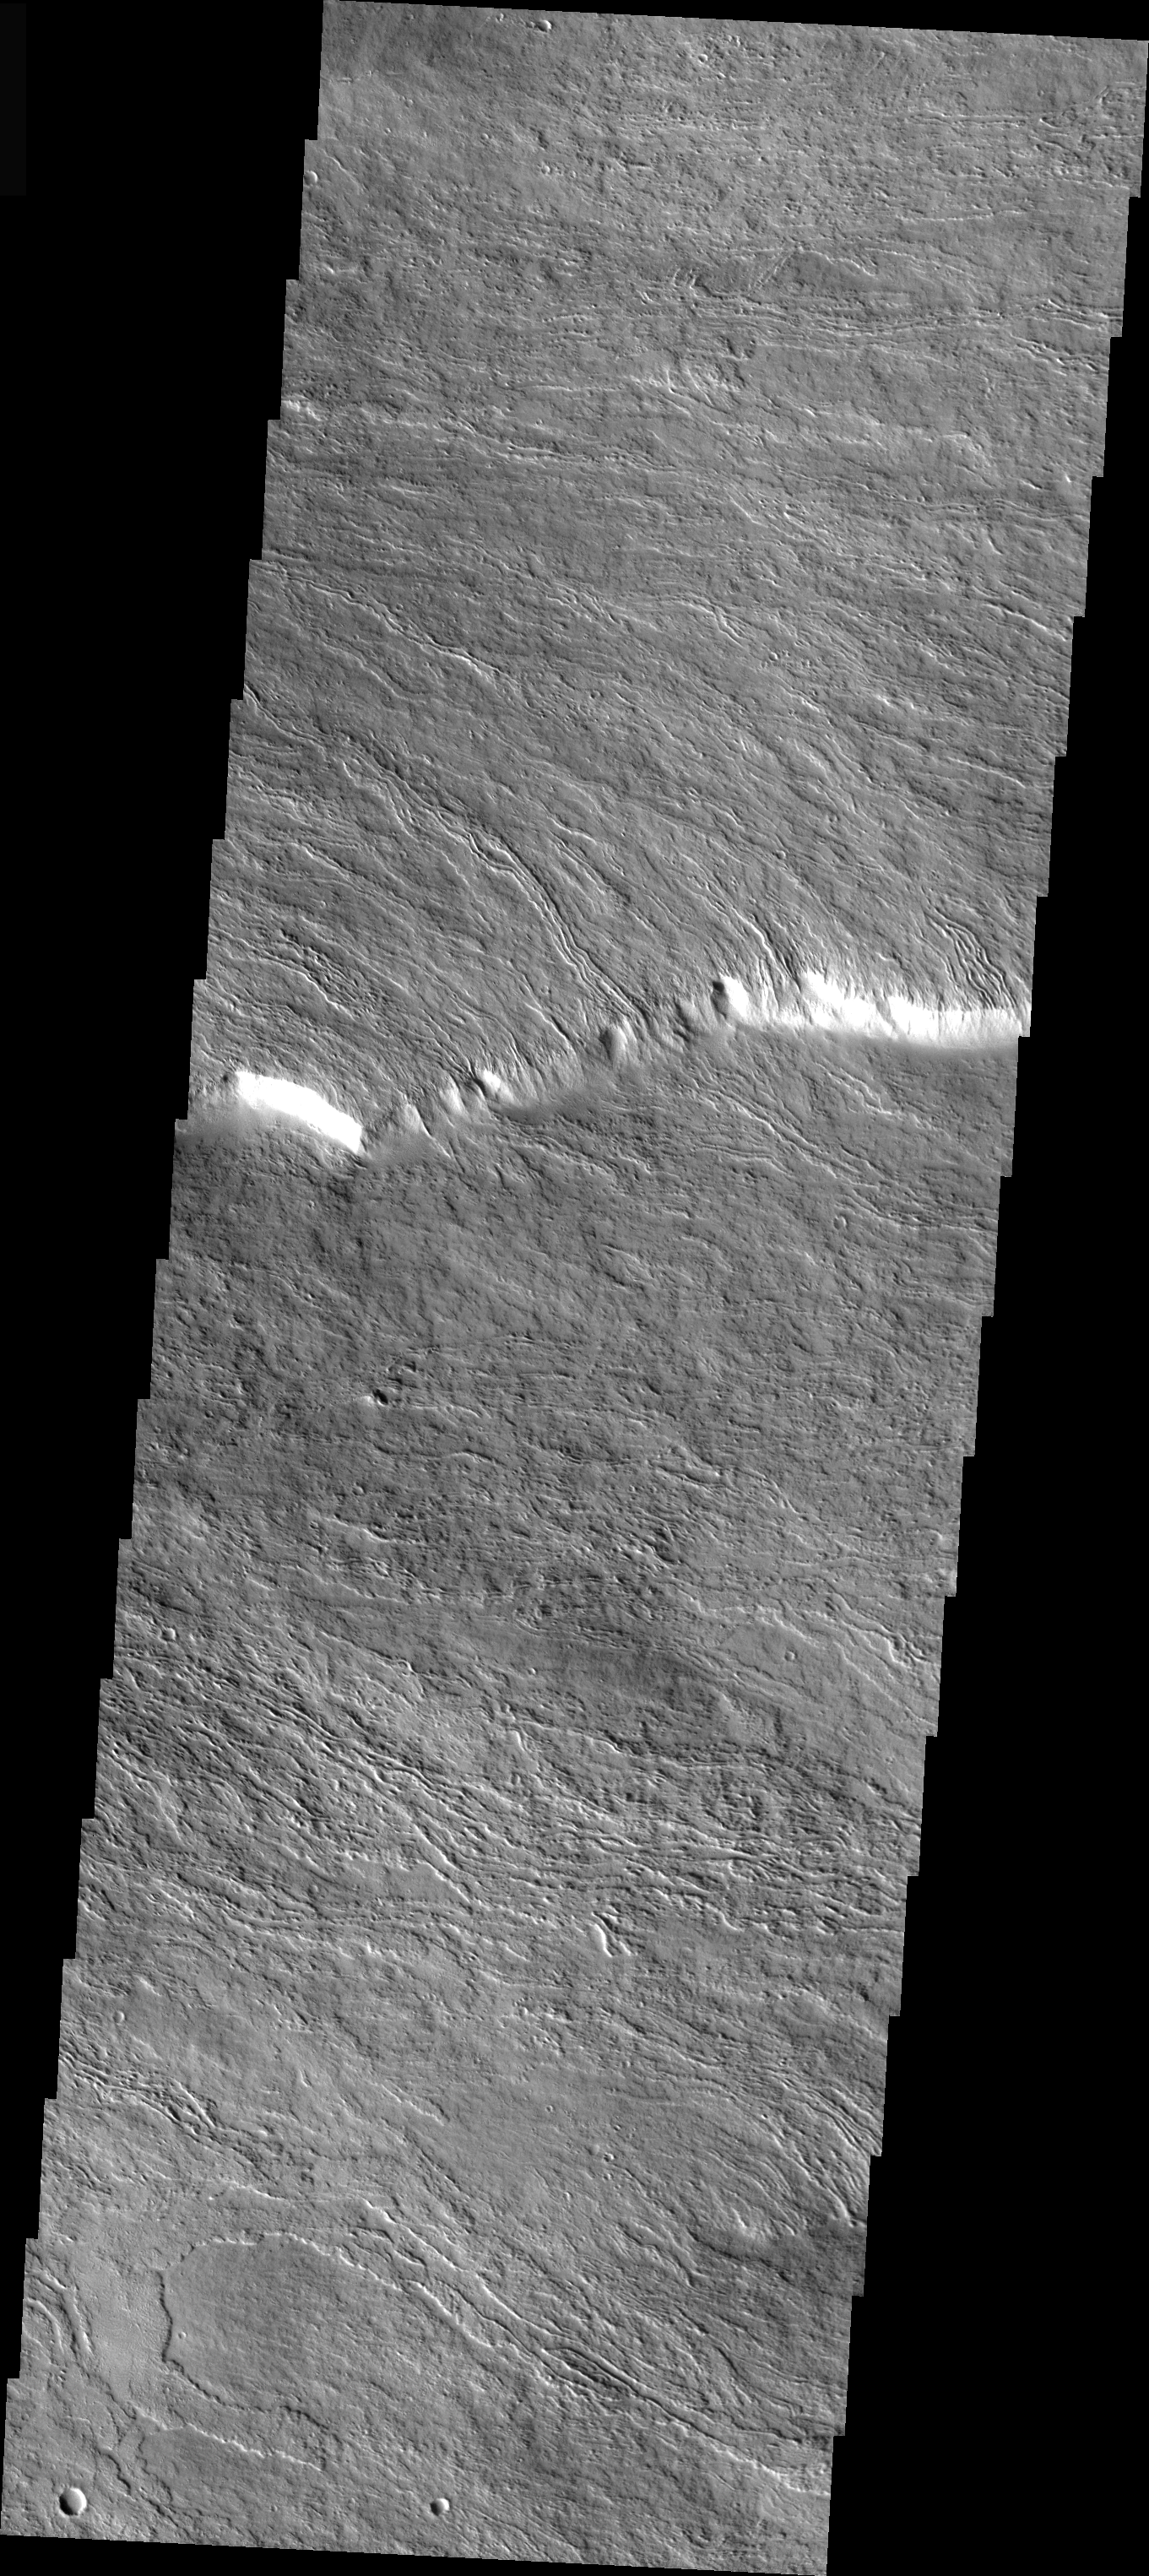

Olympus Mons In Visible Light

This is a VIS image of the same location on the flank of Olympus Mons as the IR images of the past two days. At the higher resolution of the visible imager it is easy to see individual lava flows. Note that many flows have a central channel with raised edges and are fairly narrow, this is due to the slope of the volcano that the flow is running down.

Image information: VIS instrument. Latitude 17.1, Longitude 230.2 East (129.8 West). 19 meter/pixel resolution.

Note: this THEMIS visual image has not been radiometrically nor geometrically calibrated for this preliminary release. An empirical correction has been performed to remove instrumental effects. A linear shift has been applied in the cross-track and down-track direction to approximate spacecraft and planetary motion. Fully calibrated and geometrically projected images will be released through the Planetary Data System in accordance with Project policies at a later time.

NASA’s Jet Propulsion Laboratory manages the 2001 Mars Odyssey mission for NASA’s Office of Space Science, Washington, D.C. The Thermal Emission Imaging System (THEMIS) was developed by Arizona State University, Tempe, in collaboration with Raytheon Santa Barbara Remote Sensing. The THEMIS investigation is led by Dr. Philip Christensen at Arizona State University. Lockheed Martin Astronautics, Denver, is the prime contractor for the Odyssey project, and developed and built the orbiter. Mission operations are conducted jointly from Lockheed Martin and from JPL, a division of the California Institute of Technology in Pasadena.

Credit: NASA/JPL/Arizona State University